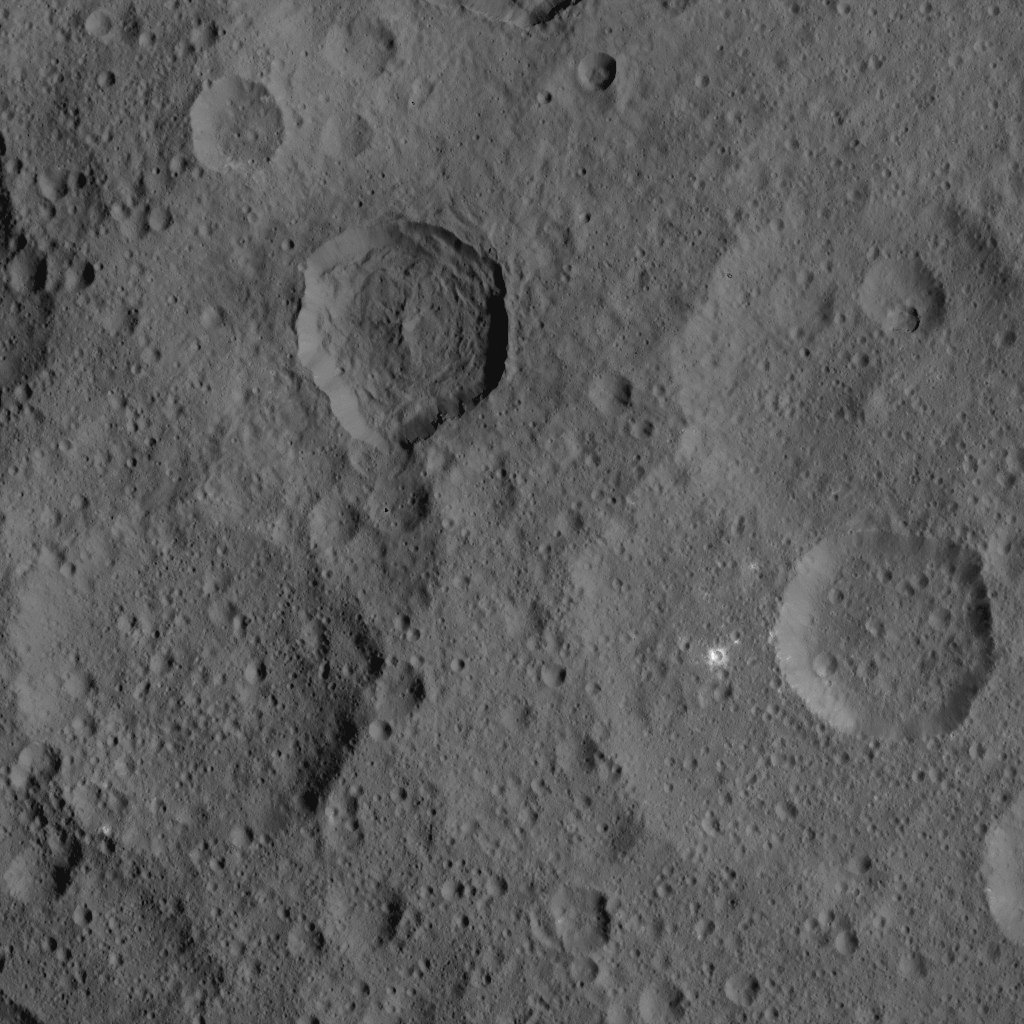

Dawn HAMO Image 8

This image, taken by NASA’s Dawn spacecraft, shows a portion of the northern hemisphere of dwarf planet Ceres from an altitude of 915 miles (1,470 kilometers). The image, with a resolution of 450 feet (140 meters) per pixel, was taken on August 21, 2015.

Dawn’s mission is managed by JPL for NASA’s Science Mission Directorate in Washington. Dawn is a project of the directorate’s Discovery Program, managed by NASA’s Marshall Space Flight Center in Huntsville, Alabama. UCLA is responsible for overall Dawn mission science. Orbital ATK, Inc., in Dulles, Virginia, designed and built the spacecraft. The German Aerospace Center, the Max Planck Institute for Solar System Research, the Italian Space Agency and the Italian National Astrophysical Institute are international partners on the mission team.

Credit: NASA/JPL-Caltech/UCLA/MPS/DLR/IDA